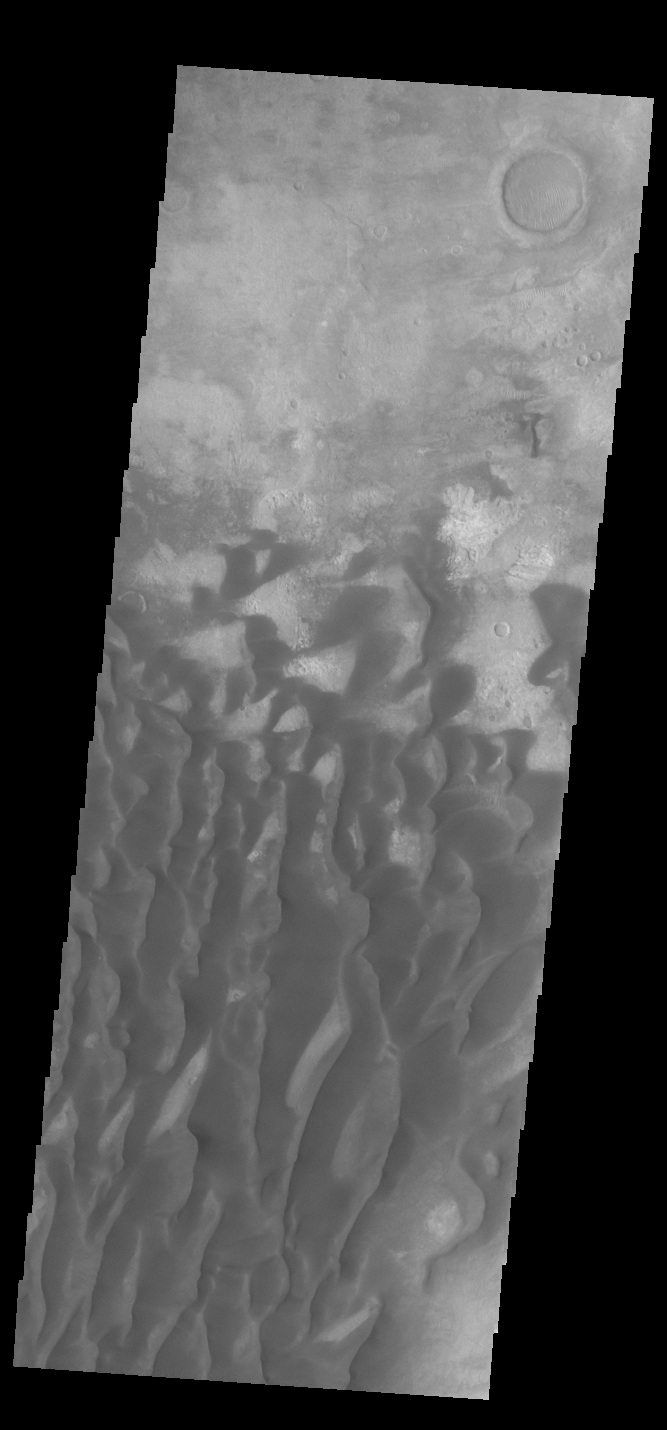

Kaiser Crater Dunes

This VIS image is located in Kaiser Crater and shows many individual dunes. The crater floor is visible between the dunes, indicating that there is a limited sand supply creating the dunes. Local winds continue to move the sand dunes across the crater floor. There are two sides to a dune, the low angle slope of the windward face and the high angle slope of the leeward side. The steep side is called the slip face. Wind blows sand grains up the low angle slope of the dunes which then “fall down” the slip face. In this way the whole dune moves towards the slip face. The winds blow from the windward to the leeward side of the dunes. In this image the slip faces are on the left side of the dune, so the dunes are slowly moving to the left side of this image. Kaiser Crater is located in Noachis Terra.

Credit: NASA/JPL-Caltech/ASU